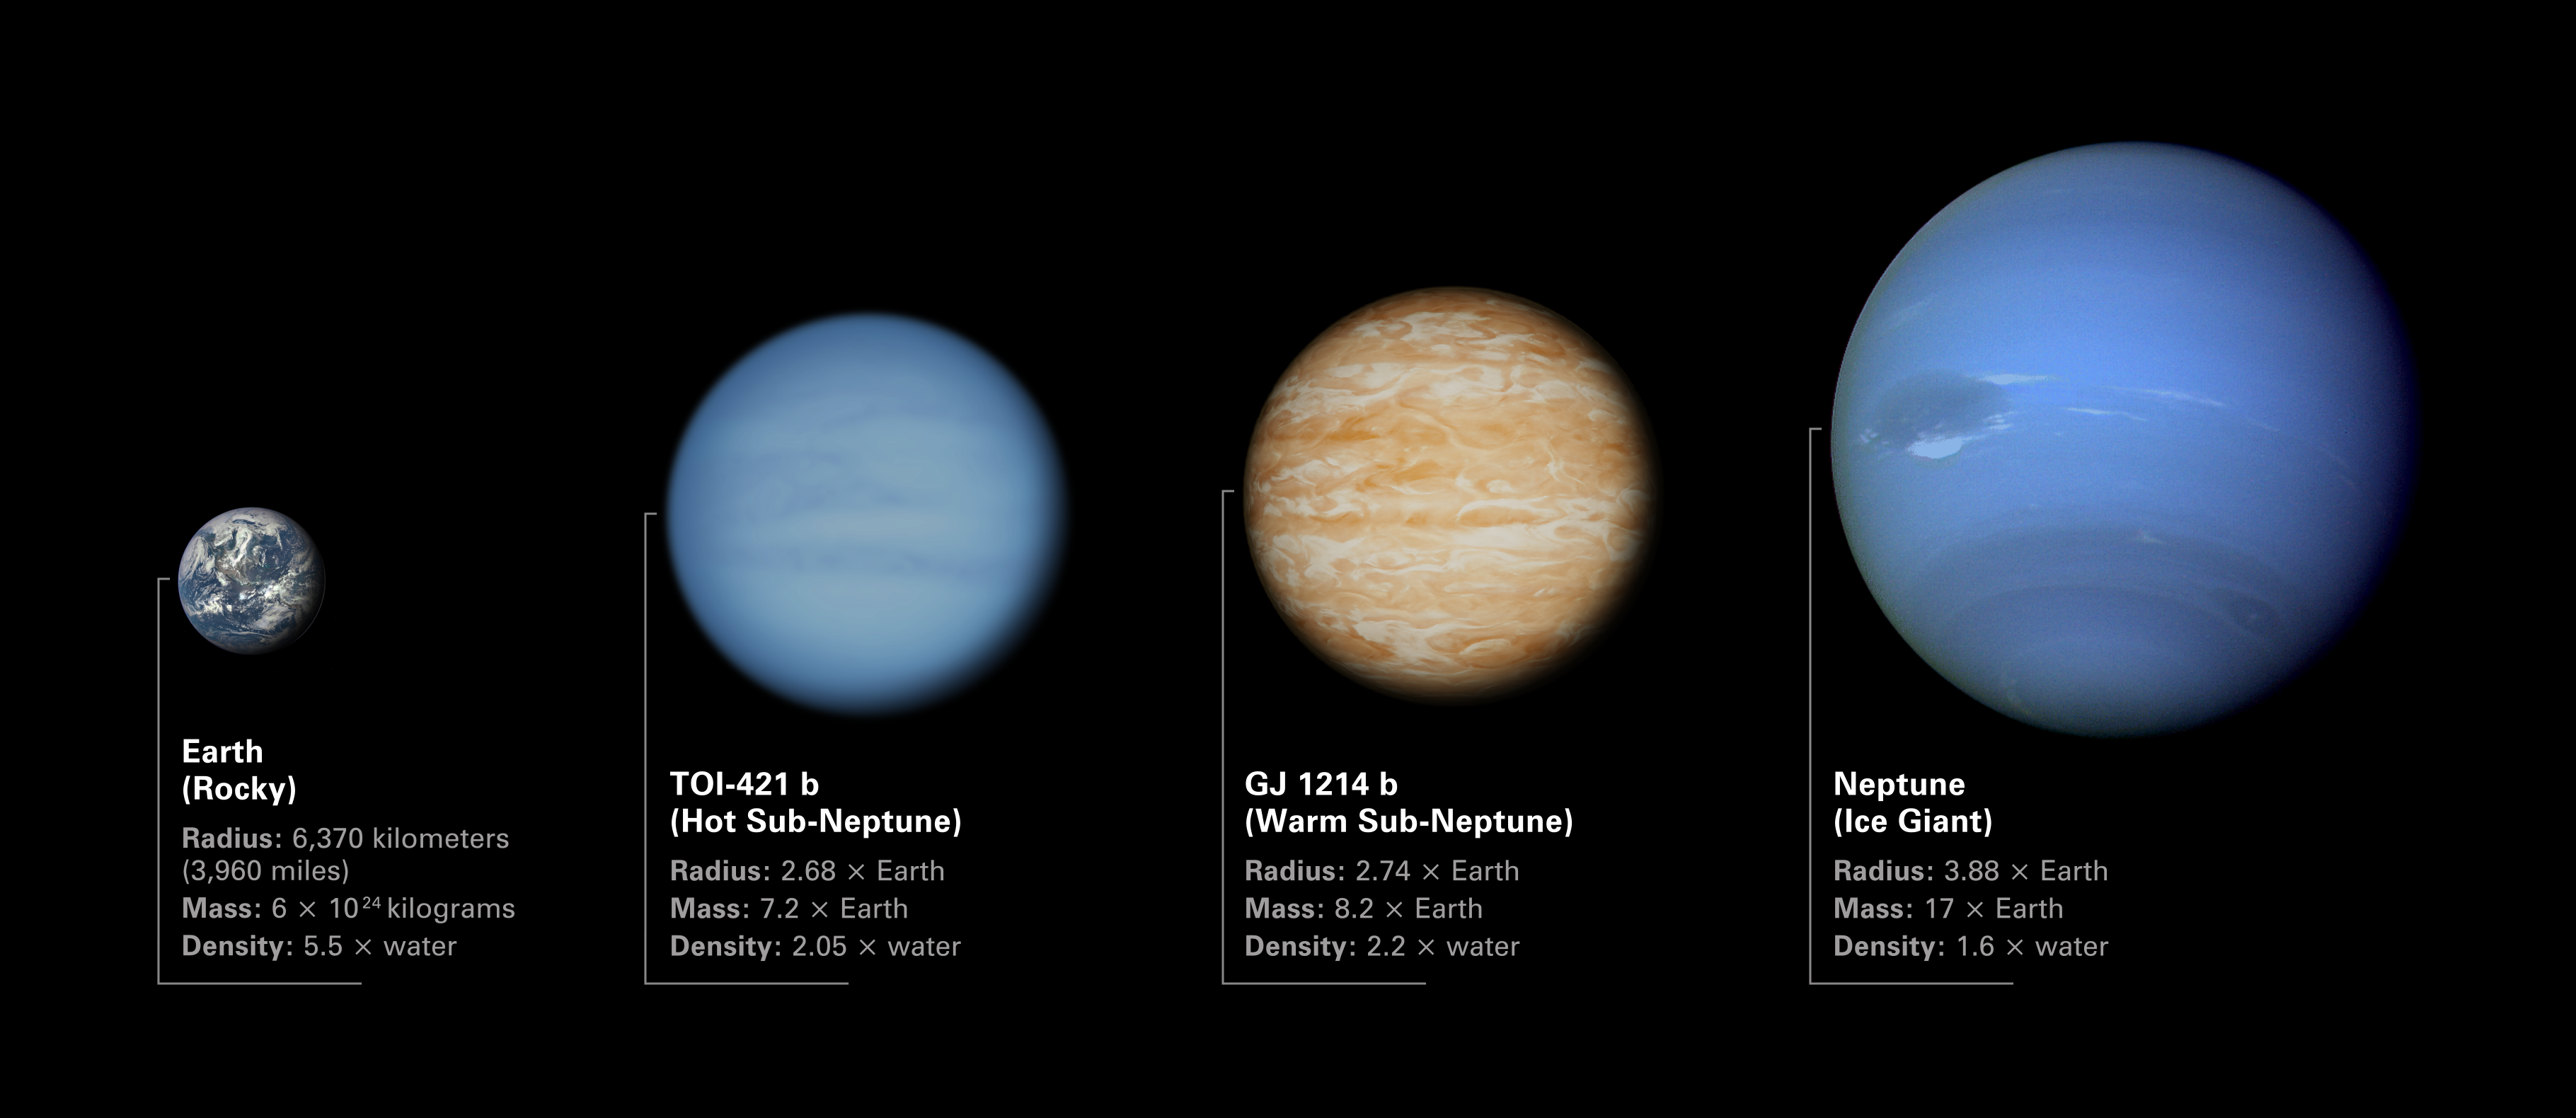

Comparison of TOI-421 b and GJ 1214 b to Earth and Neptune

Illustration comparing the sizes of sub-Neptune exoplanets TOI-421 b and GJ 1214 b to Earth and Neptune. Both TOI-421 b and GJ 1214 b are in between Earth and Neptune in terms of radius, mass, and density. The low densities of the two exoplanets indicates that they must have thick atmospheres.

The planets are arranged from left to right in order of increasing radius and mass:

Image of Earth from the Deep Space Climate Observatory: Earth is a rocky planet with an average radius of roughly 6,370 kilometers (3,960 miles), a mass of about 6 billion trillion metric tons, and a density 5.5 times that of water.
Illustration of TOI-421 b: TOI-421 b is a hot sub-Neptune exoplanet with a radius 2.68 times Earth, a mass 7.2 times Earth, and a density 2.05 times water.
Illustration of GJ 1214 b: GJ 1214 b is a warm sub-Neptune exoplanet with a radius 2.74 times Earth, a mass 8.2 times Earth, and a density 2.2 times water.
Image of Neptune from Voyager 2: Neptune is an ice giant with a radius 3.88 times that of Earth (giving it a volume nearly 58 times Earth), a mass 17 times Earth, and a density of only 1.6 times water.

The illustration shows the planets to scale in terms of radius, but not location in space or distance from their stars. While Earth and Neptune orbit the Sun, TOI-421 b orbits a sun-like star roughly 244 light-years away, and GJ 1214 b orbits a small red dwarf star about 48 light-years away.

Credit: Illustration: NASA, ESA, CSA, Dani Player (STScI)